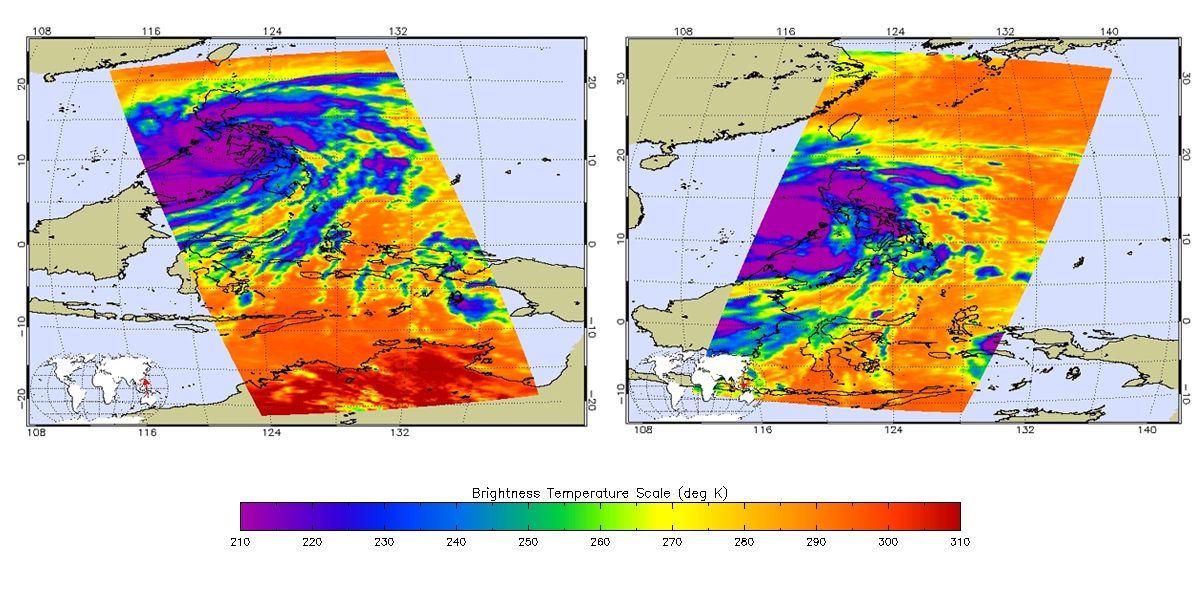

Super Typhoon Haiyan

Satellite images obtained from NASA’s Atmospheric Infrared Sounder (AIRS) instrument aboard NASA’s Aqua spacecraft and the Indian Space Research Organization’s OceanSAT-2 ocean wind scatterometer provide a glimpse into one of the most powerful storms ever recorded on Earth.

According to the U.S. Navy Joint Typhoon Warning Center, Typhoon Haiyan had maximum sustained winds of 195 mph (314 kilometers per hour), with gusts up to 235 mph (379 kilometers per hour) shortly before making landfall in the central Philippines on Nov. 8, 2013. That would make it one of the strongest storms ever recorded. Weather officials in the Philippines reported the storm, known locally as Typhoon Yolanda, came ashore with maximum sustained winds of 147 mph (235 kilometers per hour) and gusts of up to 170 mph (275 miles per hour).

The two AIRS images, acquired at 8:59 p.m. PST on Nov. 7 (left) and 9:17 a.m. PST on Nov. 8 (right), show the powerful storm in infrared. When the image on the left was acquired, the storm was located 214 miles (344 kilometers) south-southeast of Manila. By the time the image on the right was acquired, the fast-moving storm was already centered west of the Philippines, on a forecast track that will take it to Vietnam. The storm’s coldest cloud-top temperatures are indicated by the brightest shades of purple, and show where Haiyan’s heaviest rainfall was occurring.

Another image, from the OSCAT radar scatterometer on the Indian Space Research Organization’s OceanSAT-2 satellite, shows Haiyan’s ocean surface winds at 5:30 p.m. PST on Nov. 6. The wind data were calculated by scientists at NASA’s Jet Propulsion Laboratory, Pasadena, Calif., using an advanced wind retrieval algorithm designed for tropical cyclone conditions. The colors indicate wind speed and arrows indicate wind direction. The wind speeds were measured in 15-by-15-mile (24-by-24-kilometer) boxes that recorded a maximum value of 128 miles, or 206 kilometers, per hour). That’s why these wind speeds are lower than the maximum small-scale winds calculated by the U.S. Navy Joint Typhoon Warning Center.

About AIRS
The Atmospheric Infrared Sounder, AIRS, in conjunction with the Advanced Microwave Sounding Unit, AMSU, senses emitted infrared and microwave radiation from Earth to provide a three-dimensional look at Earth’s weather and climate. Working in tandem, the two instruments make simultaneous observations all the way down to Earth’s surface, even in the presence of heavy clouds. With more than 2,000 channels sensing different regions of the atmosphere, the system creates a global, three-dimensional map of atmospheric temperature and humidity, cloud amounts and heights, greenhouse gas concentrations, and many other atmospheric phenomena. Launched into Earth orbit in 2002, the AIRS and AMSU instruments fly onboard NASA’s Aqua spacecraft and are managed by NASA’s Jet Propulsion Laboratory in Pasadena, Calif., under contract to NASA. JPL is a division of the California Institute of Technology in Pasadena.

Credit: NASA/JPL-Caltech